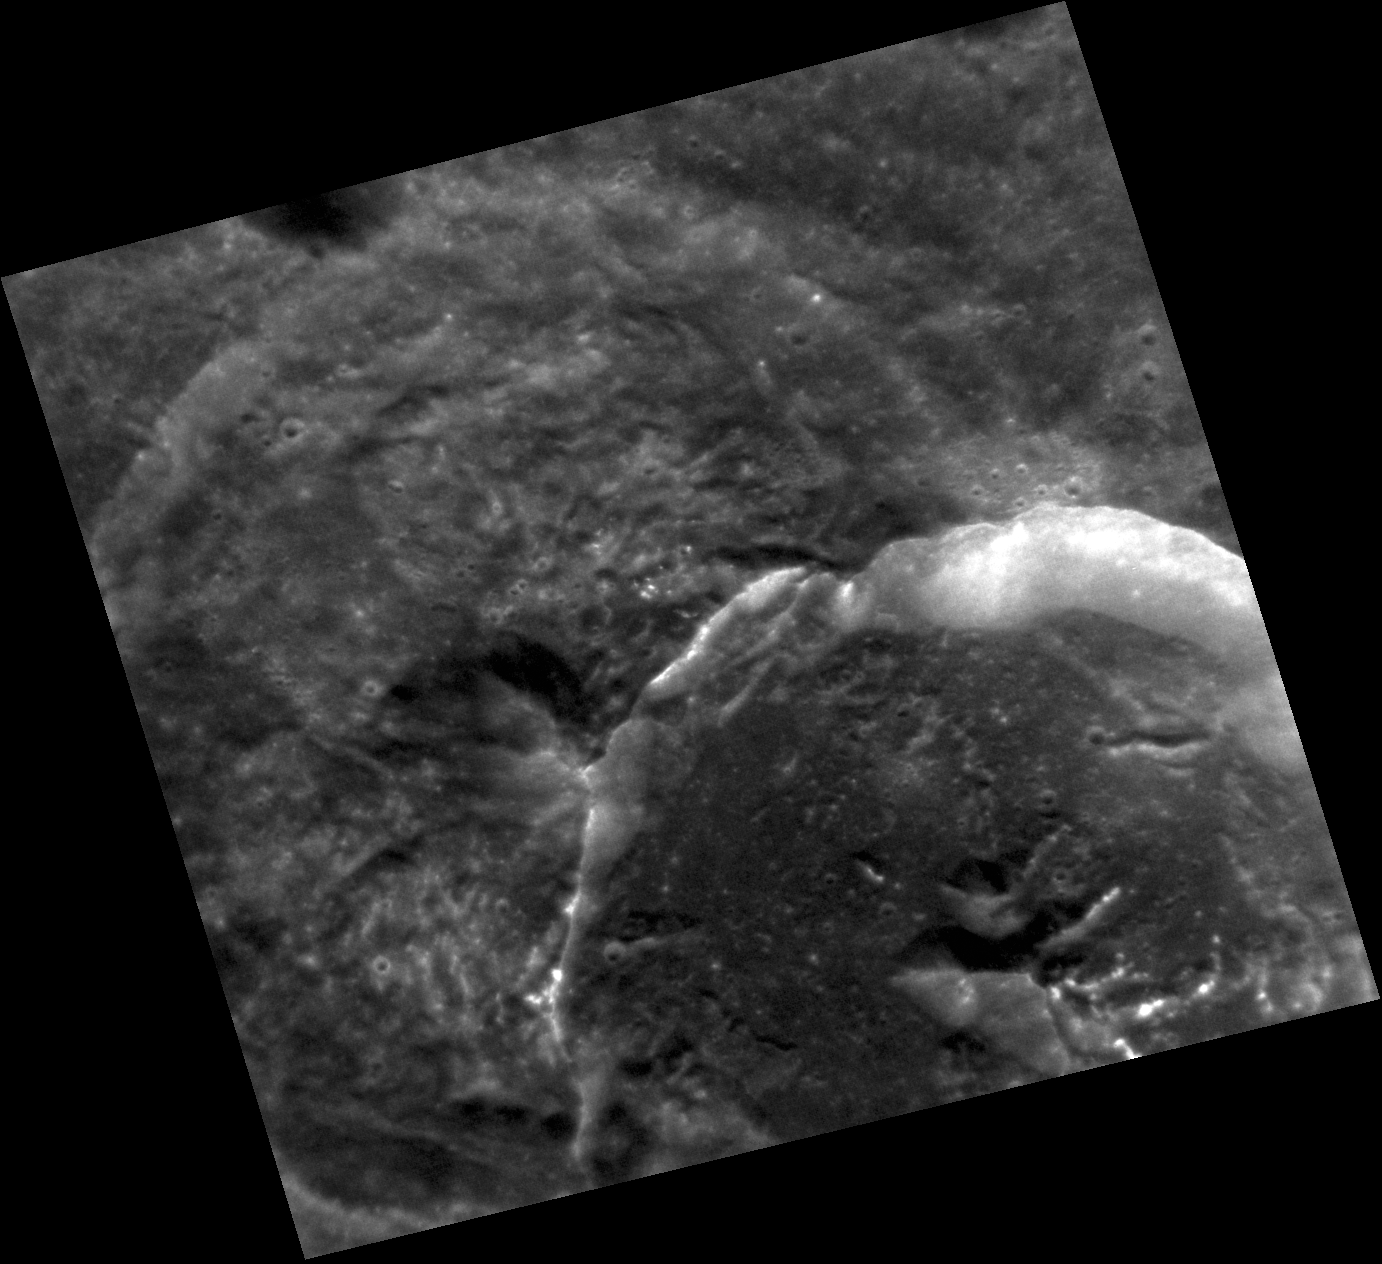

Room for Two

This high resolution image shows the intricate details of these two craters, also visible in this previously released image. Because of the manner in which they overlap, the crater in the top half of the image must be the older one. Hollows are visible on the central peak of the younger crater as well as on the floor of the older crater.

This image was acquired as a high-resolution targeted observation. Targeted observations are images of a small area on Mercury’s surface at resolutions much higher than the 200-meter/pixel morphology base map. It is not possible to cover all of Mercury’s surface at this high resolution, but typically several areas of high scientific interest are imaged in this mode each week.

Date acquired: July 03, 2011
Image Mission Elapsed Time (MET): 218203773
Image ID: 458373
Instrument: Narrow Angle Camera (NAC) of the Mercury Dual Imaging System (MDIS)
Center Latitude: 36.92°
Center Longitude: 166.3° E
Resolution: 44 meters/pixel
Scale: This image is 48.7 km (30 miles) across
Incidence Angle: 37.4°
Emission Angle: 22.5°
Phase Angle: 41.4°

The MESSENGER spacecraft is the first ever to orbit the planet Mercury, and the spacecraft’s seven scientific instruments and radio science investigation are unraveling the history and evolution of the Solar System’s innermost planet. Visit the Why Mercury? section of this website to learn more about the key science questions that the MESSENGER mission is addressing. During the one-year primary mission, MDIS acquired 88,746 images and extensive other data sets. MESSENGER is now in a year-long extended mission, during which plans call for the acquisition of more than 80,000 additional images to support MESSENGER’s science goals.

These images are from MESSENGER, a NASA Discovery mission to conduct the first orbital study of the innermost planet, Mercury. For information regarding the use of images, see the MESSENGER image use policy.

Credit: NASA/Johns Hopkins University Applied Physics Laboratory/Carnegie Institution of Washington